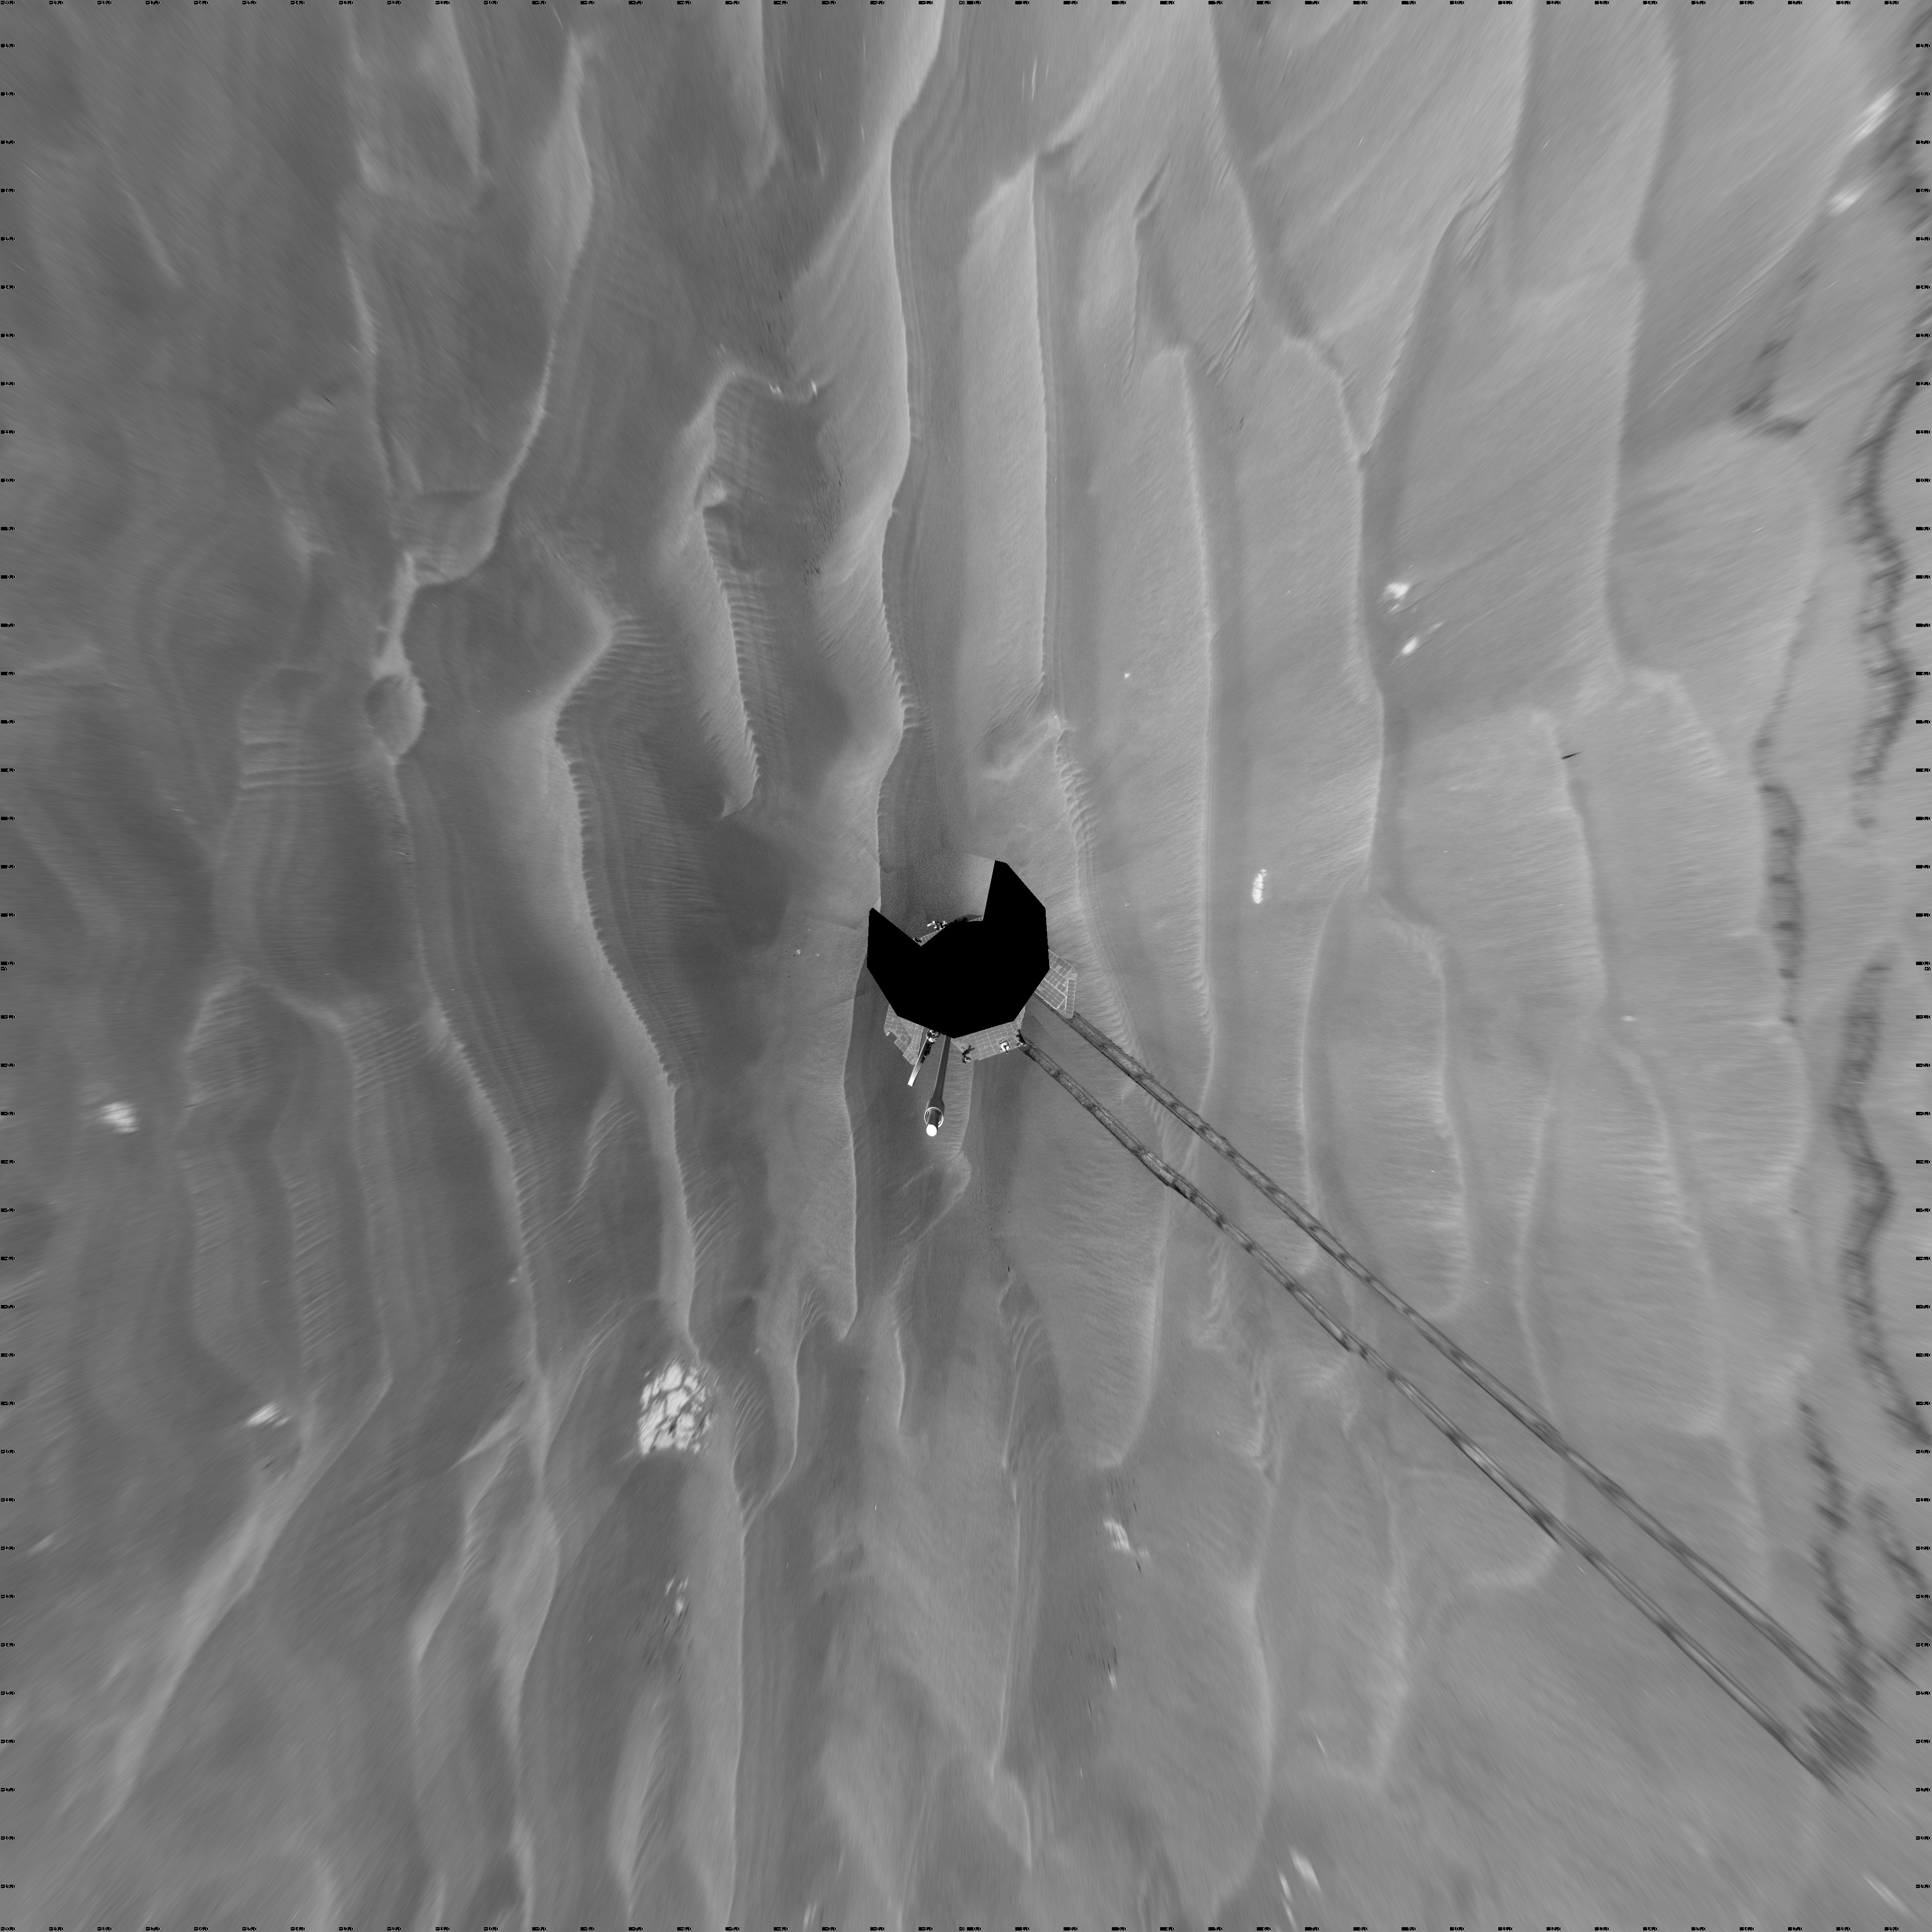

Opportunity’s Surroundings After Sol 1820 Drive (Vertical)

NASA’s Mars Exploration Rover Opportunity used its navigation camera to take the images combined into this full-circle view of the rover’s surroundings during the 1,820th to 1,822nd Martian days, or sols, of Opportunity’s surface mission (March 7 to 9, 2009).

This view is presented as a vertical projection with geometric seam correction. North is at the top.

The rover had driven 20.6 meters toward the northwest on Sol 1820 before beginning to take the frames in this view. Tracks from that drive recede southwestward. For scale, the distance between the parallel wheel tracks is about 1 meter (about 40 inches).

The terrain in this portion of Mars’ Meridiani Planum region includes dark-toned sand ripples and small exposures of lighter-toned bedrock.

Credit: NASA/JPL-Caltech